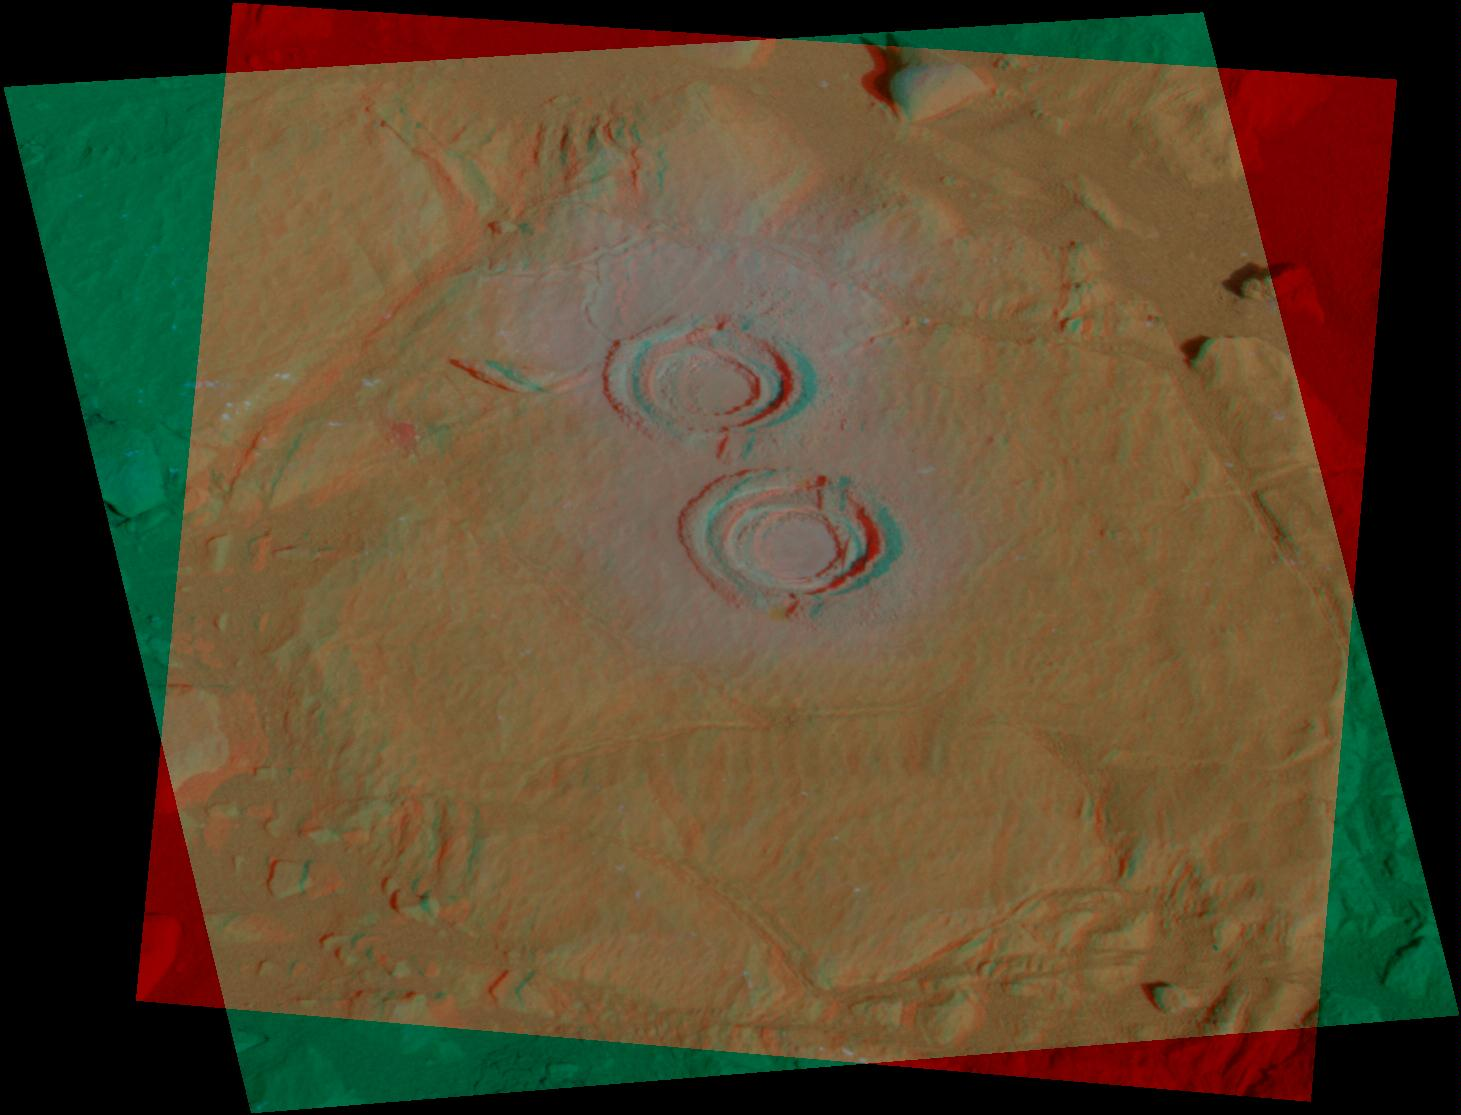

‘Wooly Patch’ Rock in Color Stereo

Image processing experts at NASA’s Jet Propulsion Laboratory created this color stereo view of a rock studied by the Mars Exploration Rover Spirit in July. The process of creating the image in color is similar to combining two slightly offset black-and-white images except that the colors corresponding to the two images are separated into offset right-eye and left-eye views. For comparison, the two-dimensional (non-stereo) image representing the panoramic-camera team’s best attempt at generating a “true color” view of what this rock would look like if seen by a human on Mars was posted on the Web on July 30, 2004 (see PIA06741). The color image was generated from a mathematical combination of six calibrated images acquired through filters for wavelengths between 430 nanometers and 750 nanometers.

This image shows two holes created by Spirit’s rock abrasion tool in a rock dubbed “Wooly Patch” near the base of the “Columbia Hills” inside Gusev Crater. The rover took the images with its panoramic camera on its 200th martian day, or sol (July 25, 2004). Scientists speculate that this relatively soft rock may have been altered by water; small cracks may be the result of interaction with water-rich fluids.

Credit: NASA/JPL/Cornell